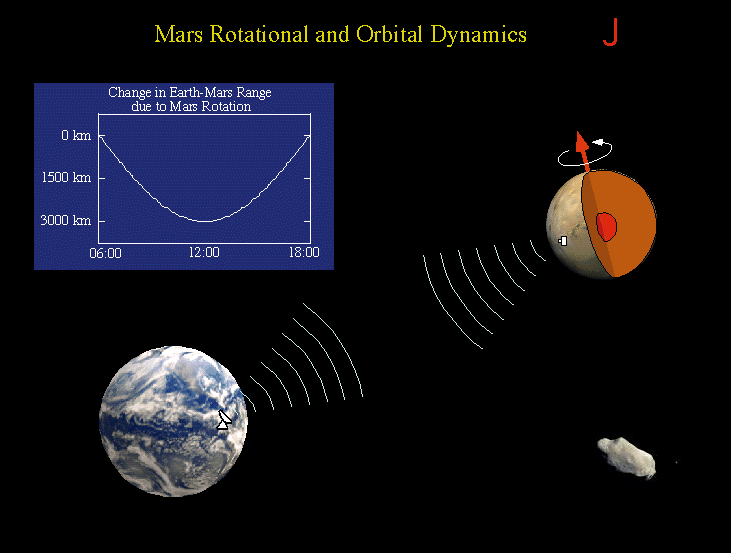

Mars Rotational and Orbital Dynamics

The Rotation and Orbit Dynamics experiment is based on measuring the Doppler range to Pathfinder using the radio link. Mars rotation about its pole causes a signature in the data with a daily minimum when the lander is closest to the Earth. Changes in the daily signature reveal information about the planetary interior, through its effect on Mars’ precession and nutation. The signature also is sensitive to variations in Mars’ rotation rate as the mass of the atmosphere increases and decreases as the polar caps are formed in winter and evaporate in spring. Long term signatures in the range to the lander are caused by asteroids perturbing Mars’ orbit. Analysis of these perturbations allows the determination of the masses of asteroids.

Mars Pathfinder is the second in NASA’s Discovery program of low-cost spacecraft with highly focused science goals. The Jet Propulsion Laboratory, Pasadena, CA, developed and manages the Mars Pathfinder mission for NASA’s Office of Space Science, Washington, D.C. JPL is a division of the California Institute of Technology (Caltech).

Photojournal note: Sojourner spent 83 days of a planned seven-day mission exploring the Martian terrain, acquiring images, and taking chemical, atmospheric and other measurements. The final data transmission received from Pathfinder was at 10:23 UTC on September 27, 1997. Although mission managers tried to restore full communications during the following five months, the successful mission was terminated on March 10, 1998.

Credit: NASA/JPL